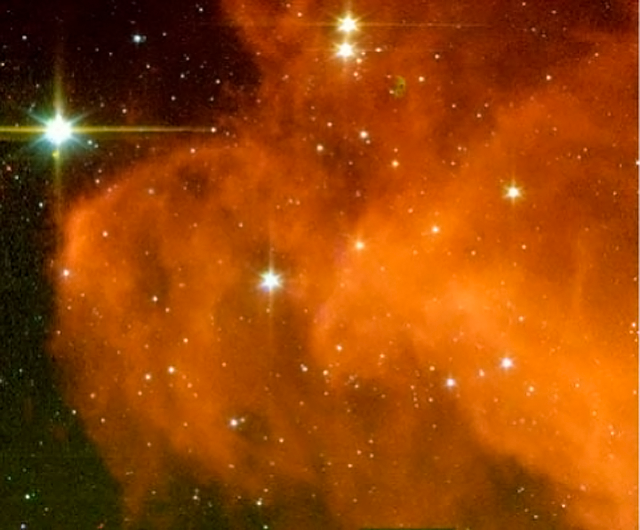

Baby Stars Brewing in the Witch Head Nebula

Eight hundred light-years away in the Orion constellation, a gigantic murky cloud called the "Witch Head Nebula" is teeming with dust-obscured newborn stars waiting to be uncovered. In this image, the super sensitive infrared eyes of NASA's Spitzer Space Telescope reveals 12 new baby stars in a small portion of the cloud commonly referred to as the Witch Head's "pointy chin."

The image is a four-color composite where blue represents 3.6 microns, green depicts 4.5 microns, yellow is 5.8 microns, and red is 8.0 microns.

Credit: NASA/JPL-Caltech/L. Rebull (SSC/Caltech)